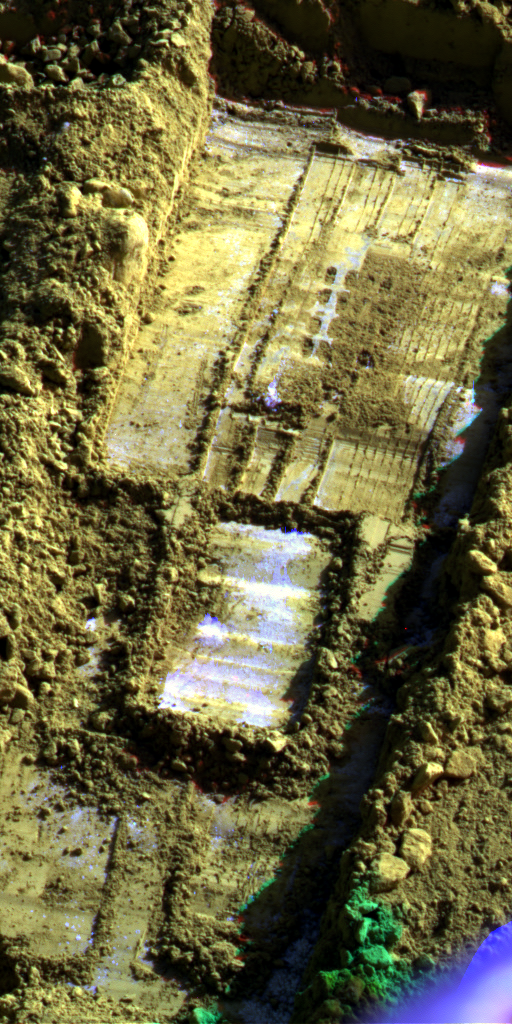

Morning Frost in Trench Dug by Phoenix, Sol 113 (False Color)

This image from the Surface Stereo Imager on NASA’s Phoenix Mars Lander shows morning frost inside the “Snow White” trench dug by the lander, in addition to subsurface ice exposed by use of a rasp on the floor of the trench.

The camera took this image at about 9 a.m. local solar time during the 113th Martian day of the mission (Sept. 18, 2008). Bright material near and below the four-by-four set of rasp holes in the upper half of the image is water-ice exposed by rasping and scraping in the trench earlier the same morning. Other bright material especially around the edges of the trench, is frost. Earlier in the mission, when the sun stayed above the horizon all night, morning frost was not evident in the trench.

This image is presented in false color that enhances the visibility of the frost.

The trench is 4 to 5 centimeters (about 2 inches) deep, about 23 centimeters (9 inches) wide.

Phoenix landed on a Martian arctic plain on May 25, 2008. The mission is led by the University of Arizona, Tucson, on behalf of NASA. Project management of the mission is led by NASA’s Jet Propulsion Laboratory, Pasadena, Calif. Spacecraft development was by Lockheed Martin Space Systems, Denver.

Photojournal Note: As planned, the Phoenix lander, which landed May 25, 2008 23:53 UTC, ended communications in November 2008, about six months after landing, when its solar panels ceased operating in the dark Martian winter.

Credit: NASA/JPL-Caltech/University of Arizona/ Texas A&M University